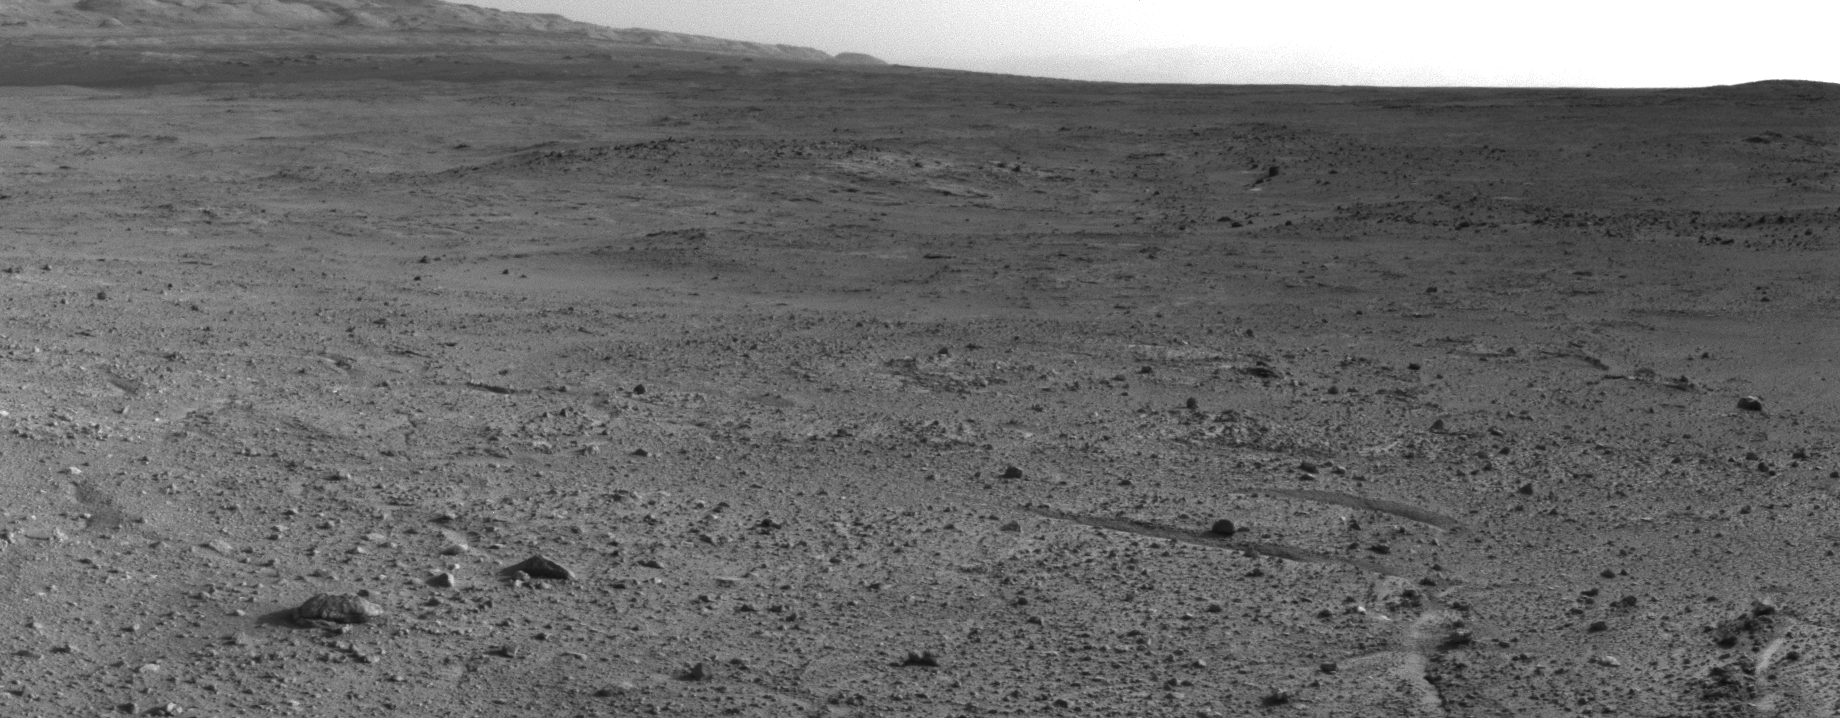

Curiosity’s View from ‘Panorama Point’ to ‘Waypoint 1’ and Outcrop ‘Darwin’

NASA’s Mars rover Curiosity captured this view using its Navigation Camera (Navcam) after reaching the top of a rise called “Panorama Point” with a drive during the 388th Martian day, or sol, of the rover’s work on Mars (Sept. 8, 2013). The view is southwestward and spans approximately from south to west, left to right.

In the upper central portion of the image is a patch of ground paler than its surroundings. This pale-toned patch had been mapped from orbit and selected as the first of a few waypoints for the rover to study for a few days during pauses in the mission’s multi-month trek from the “Glenelg” area to the lower layers of Mount Sharp. The outcrop that is exposed at this “Waypoint 1” site has been informally named “Darwin.” It is about 245 feet (75 meters) from the rover’s Sol 388 position on Panorama Point.

Curiosity finished more than six months of investigations in the Glenelg area in early July 2013 and began the drive of about 5.3 miles (8.6 kilometers) from Glenelg to the Mount Sharp entry point. Waypoint 1 is about one fifth of the way along the route plotted from examining orbiter images.

JPL, a division of the California Institute of Technology, Pasadena, manages the Mars Science Laboratory Project for NASA’s Science Mission Directorate, Washington. JPL designed and built the project’s Curiosity rover.

Credit: NASA/JPL-Caltech